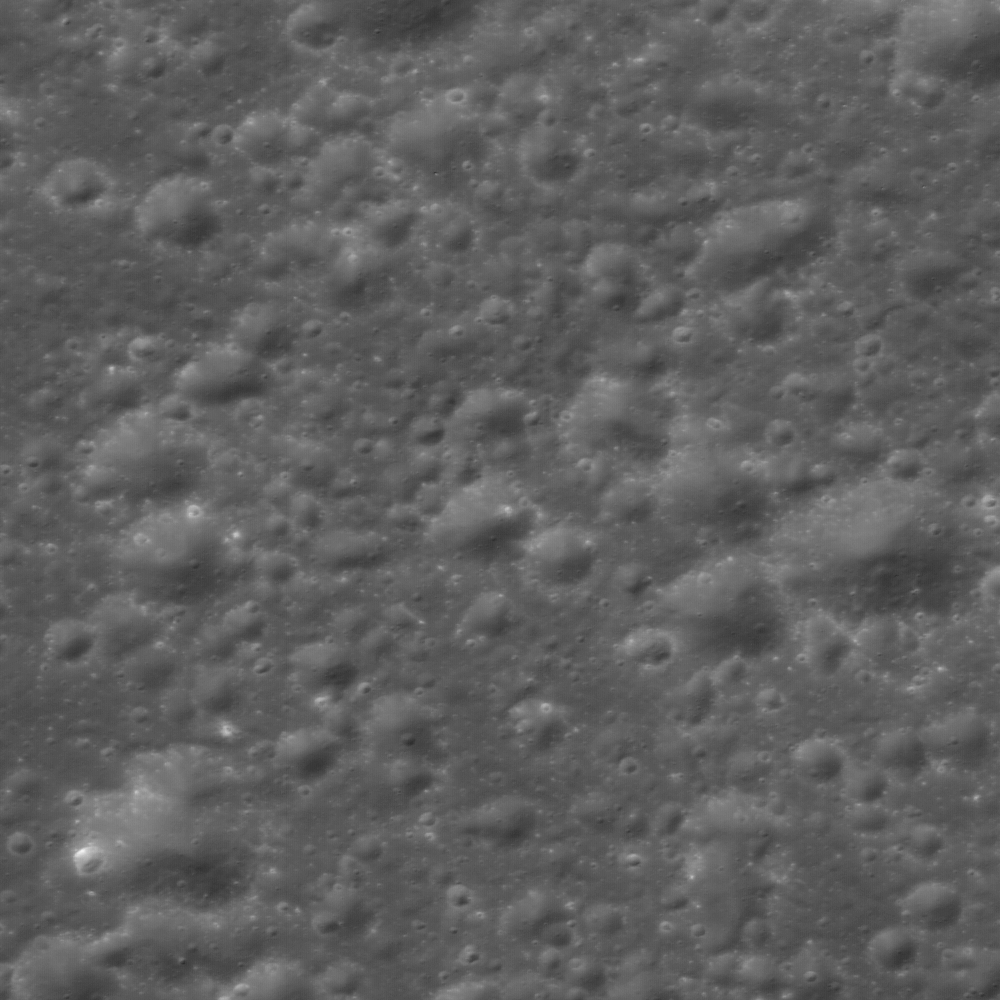

Cluster of Farside Secondary Craters

Cluster of secondary craters help geologists determine the relative ages of features, even when they are separated by great distances. Image width is 630 meters.

When people envision a “moonscape” it probably looks something like this — craters, craters everywhere. There are two types of impact craters on the Moon: primary and secondary. Primary craters form as the result of an asteroid or comet (or spacecraft) impacting the Moon. Secondary impact craters formed from the impact of ejecta expelled during primary crater formation. Secondary impact craters dominate this scene, possibly from the impact event that created nearby Jackson crater (70 km diameter), a fresh crater located 68 km to the west.

NASA’s Goddard Space Flight Center built and manages the mission for the Exploration Systems Mission Directorate at NASA Headquarters in Washington. The Lunar Reconnaissance Orbiter Camera was designed to acquire data for landing site certification and to conduct polar illumination studies and global mapping. Operated by Arizona State University, the LROC facility is part of the School of Earth and Space Exploration (SESE). LROC consists of a pair of narrow-angle cameras (NAC) and a single wide-angle camera (WAC). The mission is expected to return over 70 terabytes of image data.

Credit: NASA/GSFC/Arizona State University